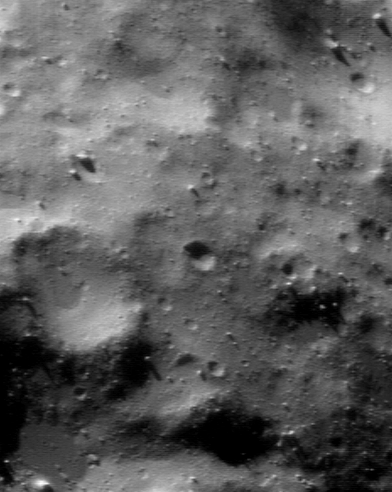

Regolith

This picture of Eros, taken by NEAR Shoemaker on January 14, 2001, from an orbital altitude of 38 kilometers (24 miles), visually summarizes the unexpected nature of small-scale features on the asteroid’s surface. Armed with a prejudice that the Moon’s surface is typical of an airless body, one might expect Eros’ surface to be dominated at all scales by craters. Instead, in an image like this, which shows features as small as 6 meters (19 feet) across, the surface is dominated by a blanket of regolith. Boulders litter the landscape, and the smallest craters are obscured – at times almost beyond recognition. Many of the low spots are extremely flat, and appear infilled. The whole scene is about 1.1 kilometers (0.7 miles) across.

Built and managed by The Johns Hopkins University Applied Physics Laboratory, Laurel, Maryland, NEAR was the first spacecraft launched in NASA’s Discovery Program of low-cost, small-scale planetary missions. See the NEAR web page at http://near.jhuapl.edu/ for more details.

Credit: NASA/JPL/JHUAPL